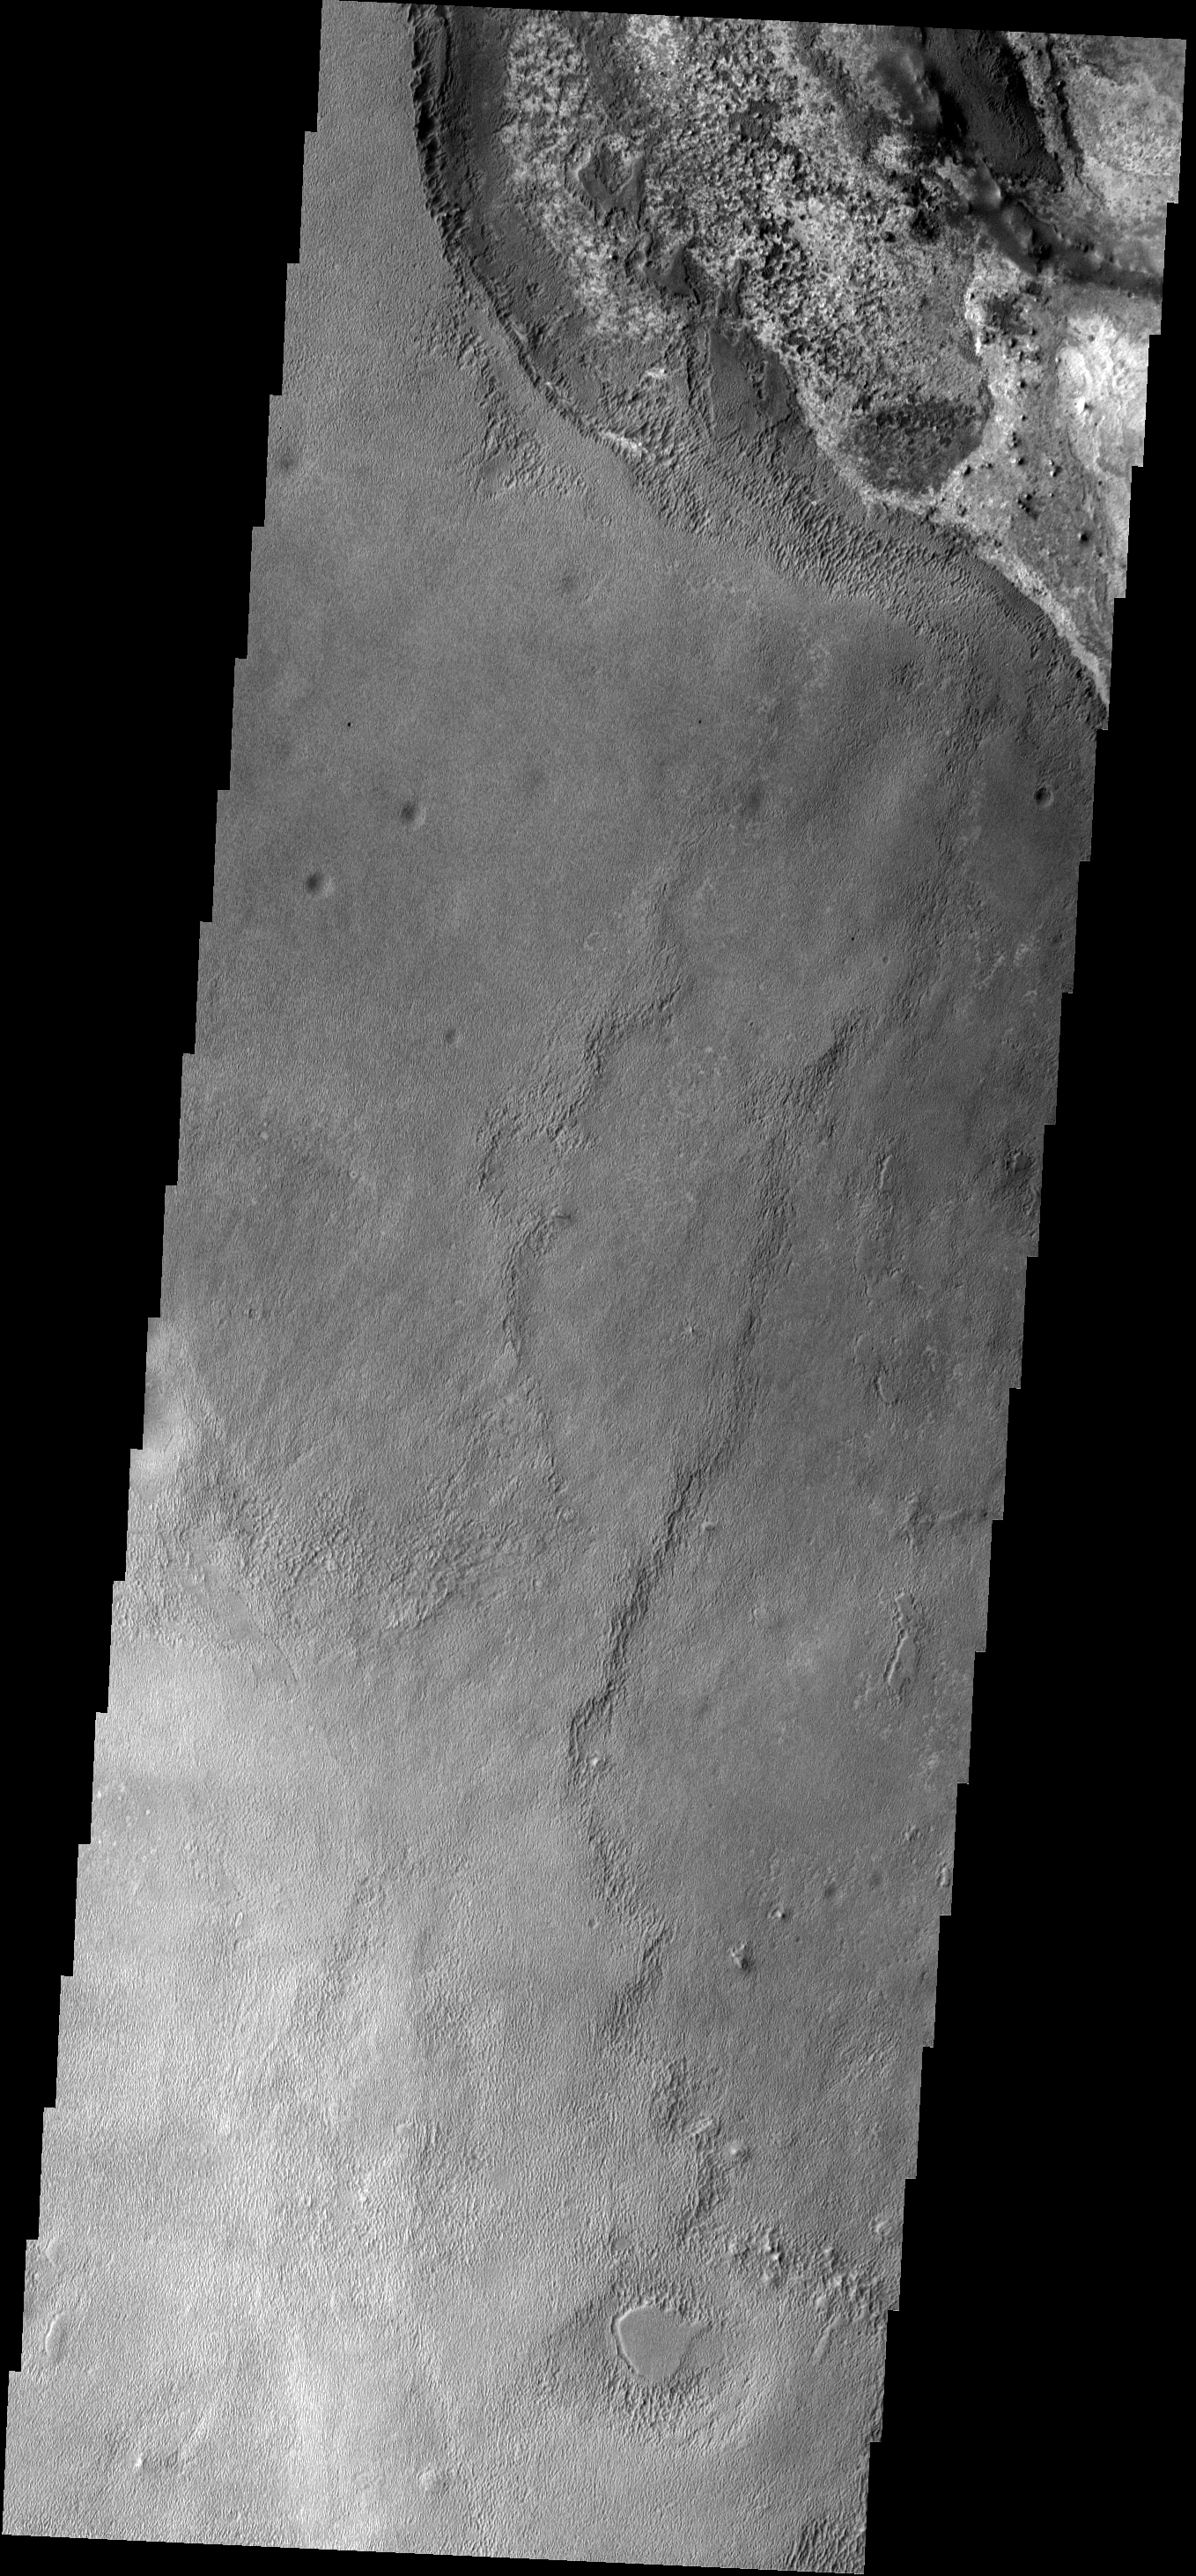

Meridiani

This image shows a small part of Meridiani Planum, the site of the Opportunity Rover.

Image information: VIS instrument. Latitude 0.9N, Longitude 0.6E. 18 meter/pixel resolution.

Please see the THEMIS Data Citation Note for details on crediting THEMIS images.

Note: this THEMIS visual image has not been radiometrically nor geometrically calibrated for this preliminary release. An empirical correction has been performed to remove instrumental effects. A linear shift has been applied in the cross-track and down-track direction to approximate spacecraft and planetary motion. Fully calibrated and geometrically projected images will be released through the Planetary Data System in accordance with Project policies at a later time.

NASA’s Jet Propulsion Laboratory manages the 2001 Mars Odyssey mission for NASA’s Office of Space Science, Washington, D.C. The Thermal Emission Imaging System (THEMIS) was developed by Arizona State University, Tempe, in collaboration with Raytheon Santa Barbara Remote Sensing. The THEMIS investigation is led by Dr. Philip Christensen at Arizona State University. Lockheed Martin Astronautics, Denver, is the prime contractor for the Odyssey project, and developed and built the orbiter. Mission operations are conducted jointly from Lockheed Martin and from JPL, a division of the California Institute of Technology in Pasadena.

Credit: NASA/JPL/ASU